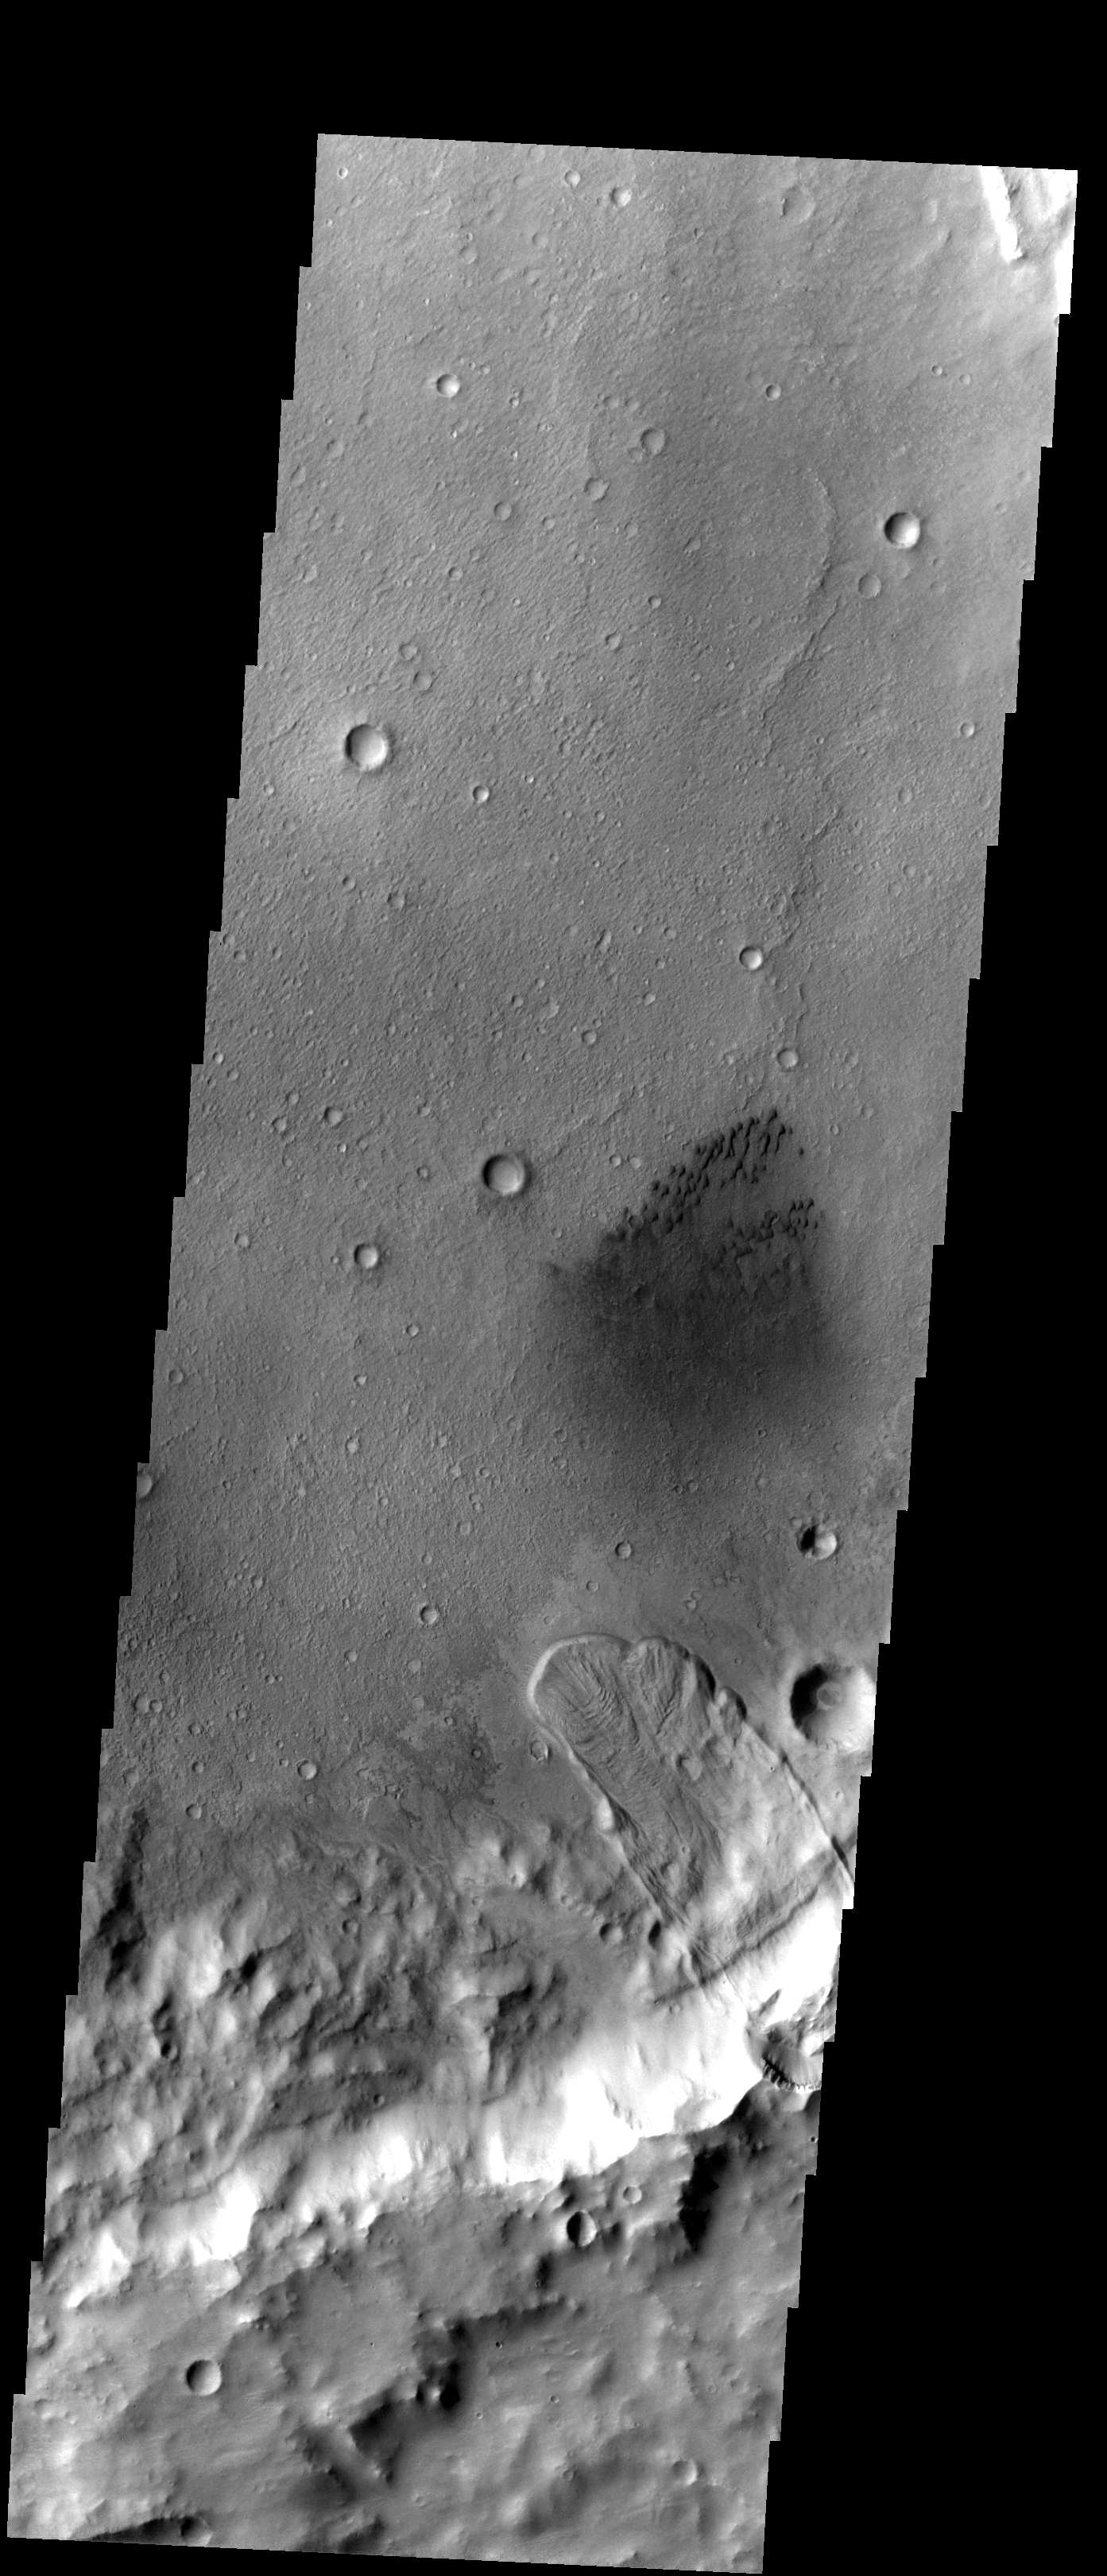

Cool Crater

This unnamed crater east of Herschel Crater contains both a large landslide and a field of small dark sand dunes.

Image information: VIS instrument. Latitude -15.8N, Longitude 134.0E. 17 meter/pixel resolution.

Please see the THEMIS Data Citation Note for details on crediting THEMIS images.

Note: this THEMIS visual image has not been radiometrically nor geometrically calibrated for this preliminary release. An empirical correction has been performed to remove instrumental effects. A linear shift has been applied in the cross-track and down-track direction to approximate spacecraft and planetary motion. Fully calibrated and geometrically projected images will be released through the Planetary Data System in accordance with Project policies at a later time.

NASA’s Jet Propulsion Laboratory manages the 2001 Mars Odyssey mission for NASA’s Office of Space Science, Washington, D.C. The Thermal Emission Imaging System (THEMIS) was developed by Arizona State University, Tempe, in collaboration with Raytheon Santa Barbara Remote Sensing. The THEMIS investigation is led by Dr. Philip Christensen at Arizona State University. Lockheed Martin Astronautics, Denver, is the prime contractor for the Odyssey project, and developed and built the orbiter. Mission operations are conducted jointly from Lockheed Martin and from JPL, a division of the California Institute of Technology in Pasadena.

Credit: NASA/JPL/ASU